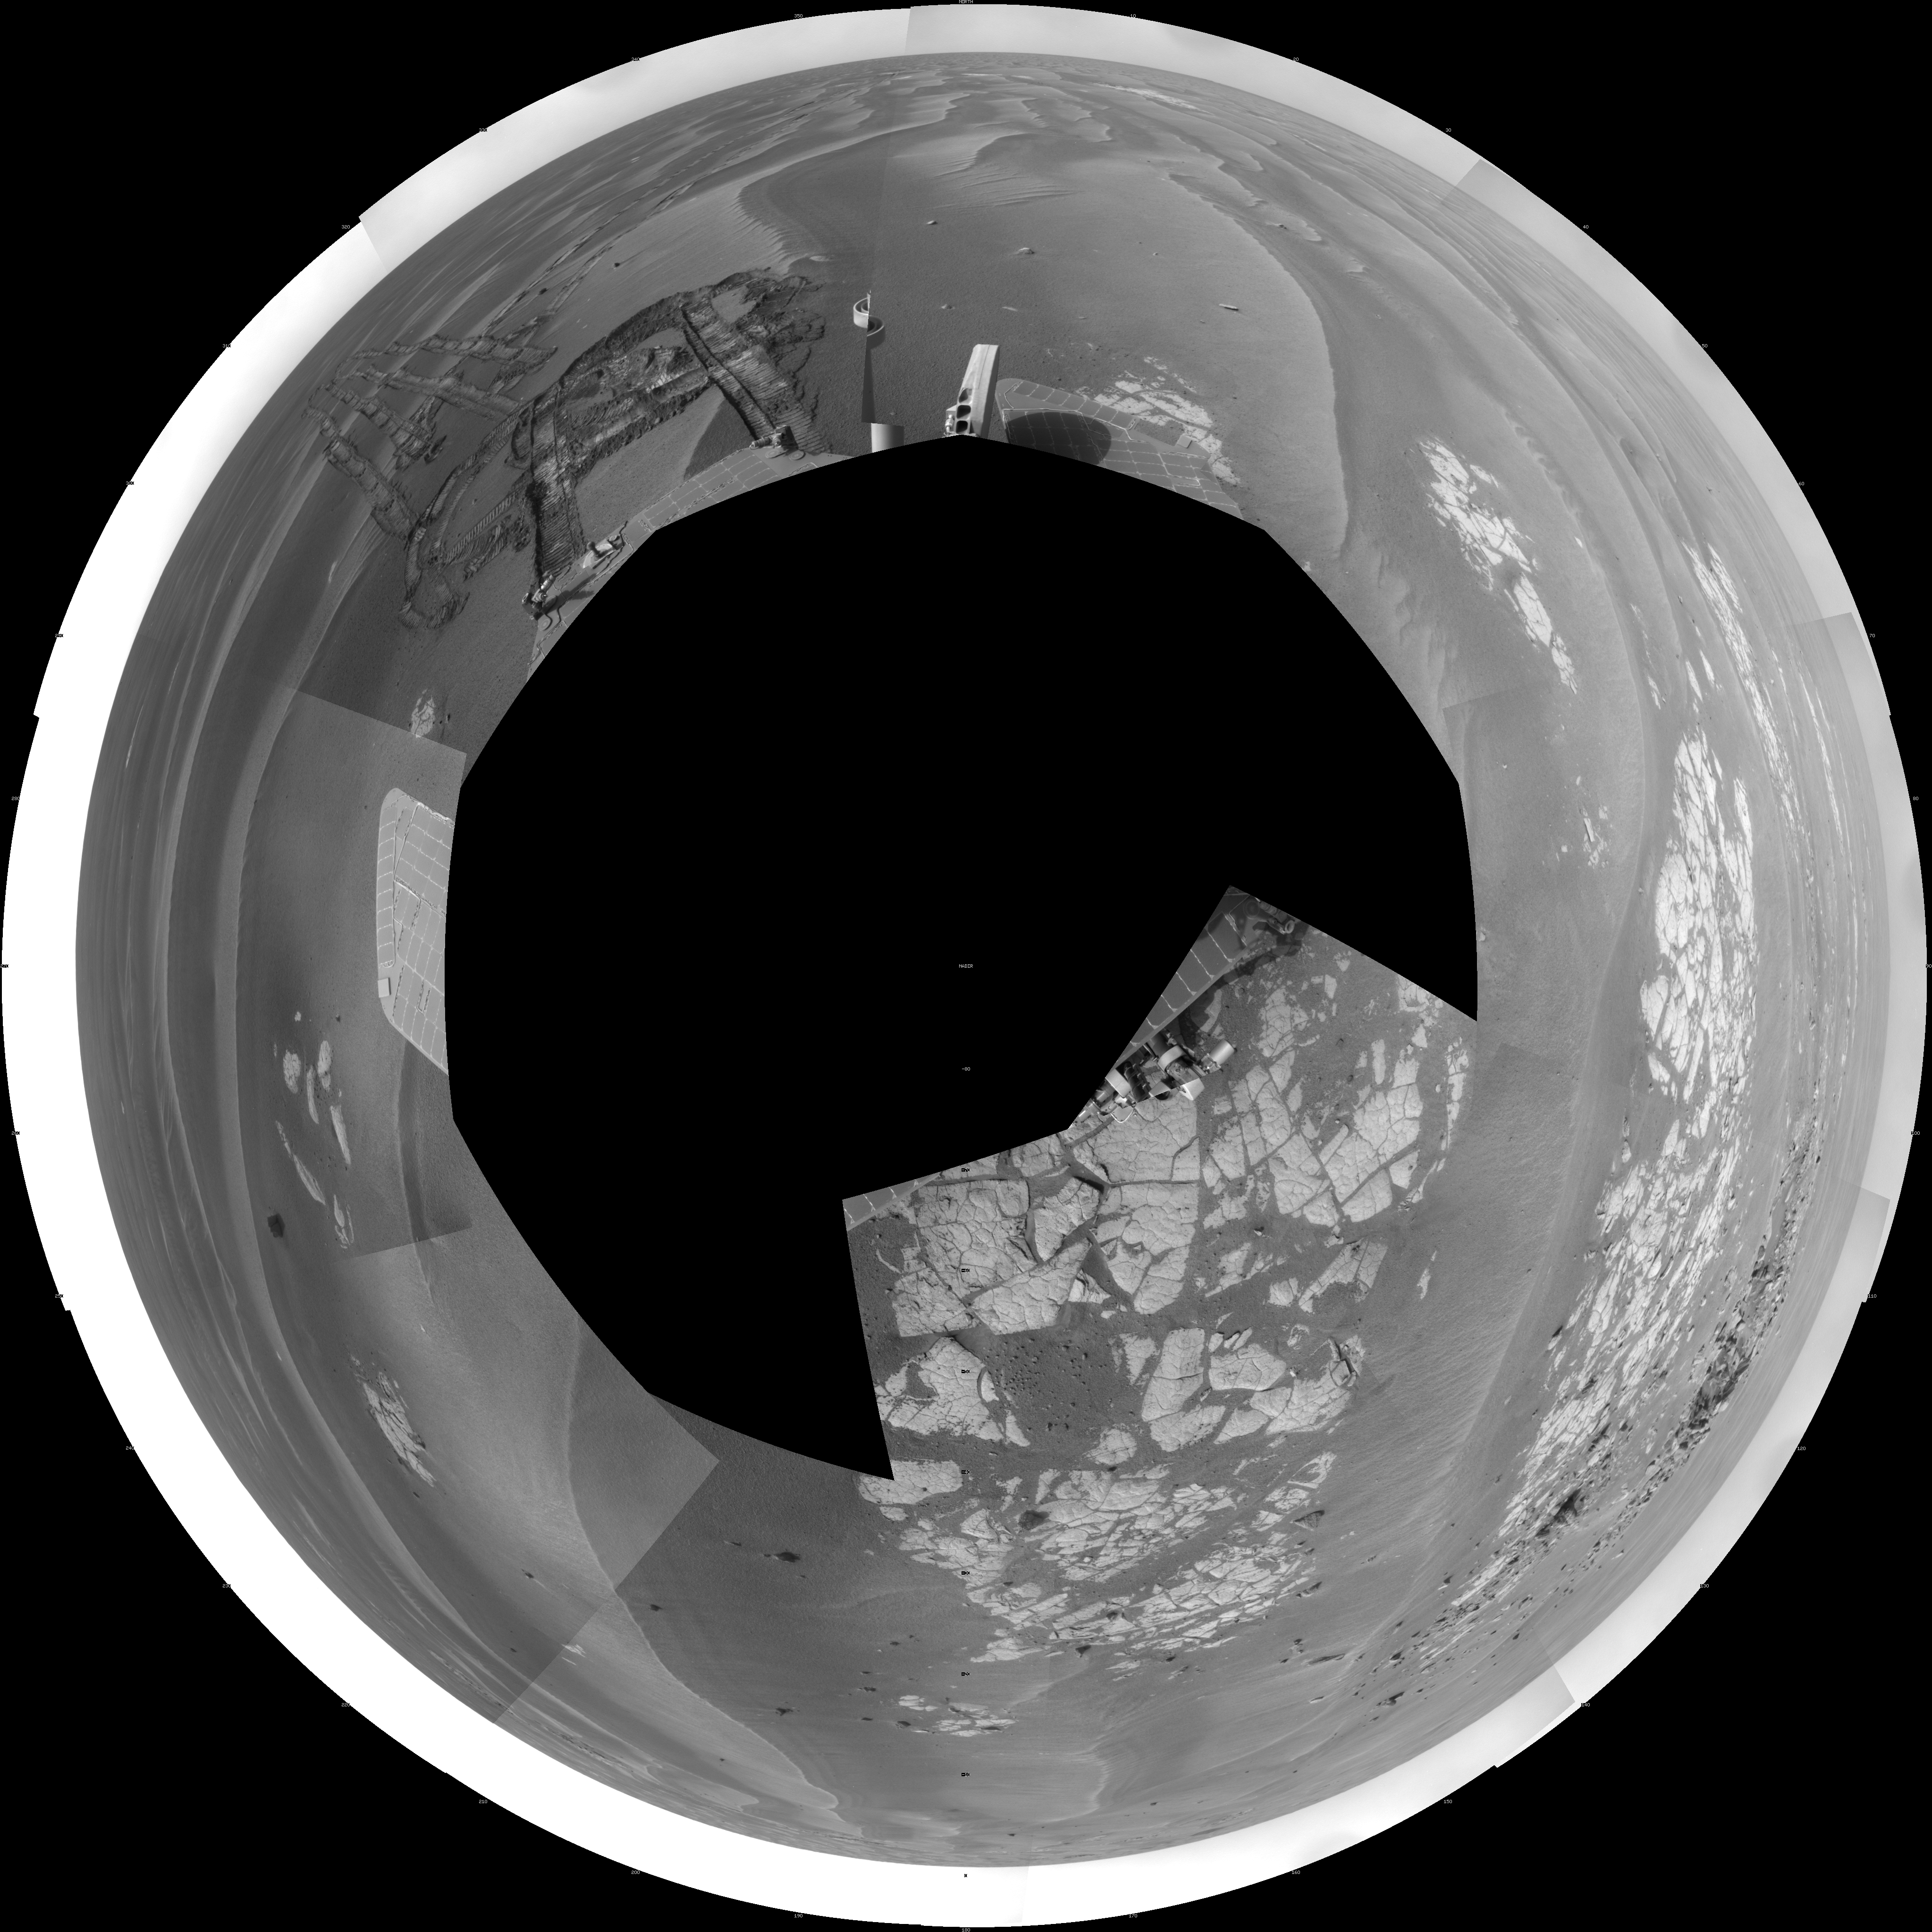

Opportunity at ‘Cook Islands’ (Polar)

NASA’s Mars Exploration Rover Opportunity used its navigation camera to take the images combined into this full-circle view of the rover’s surroundings during the 1,825th Martian day, or sol, of Opportunity’s surface mission (March 12, 2009). North is at the top.

This view is presented as a polar projection with geometric seam correction.

The rover had driven half a meter (1.5 feet) earlier on Sol 1825 to fine-tune its location for placing its robotic arm onto an exposed patch of outcrop including a target area informally called “Cook Islands.” On the preceding sol, Opportunity turned around to drive frontwards and then drove 4.5 meters (15 feet) toward this outcrop. The tracks from the SOl 1824 drive are visible near the center of this view at about the 11 o’clock position. For scale, the distance between the parallel wheel tracks is about 1 meter (about 40 inches). Opportunity had previously been driving backward as a strategy to redistribute lubrication in a wheel drawing more electrical current than usual.

The outcrop exposure that includes “Cook Islands” is visible just below the center of the image.

The terrain in this portion of Mars’ Meridiani Planum region includes dark-toned sand ripples and lighter-toned bedrock.

Credit: NASA/JPL-Caltech